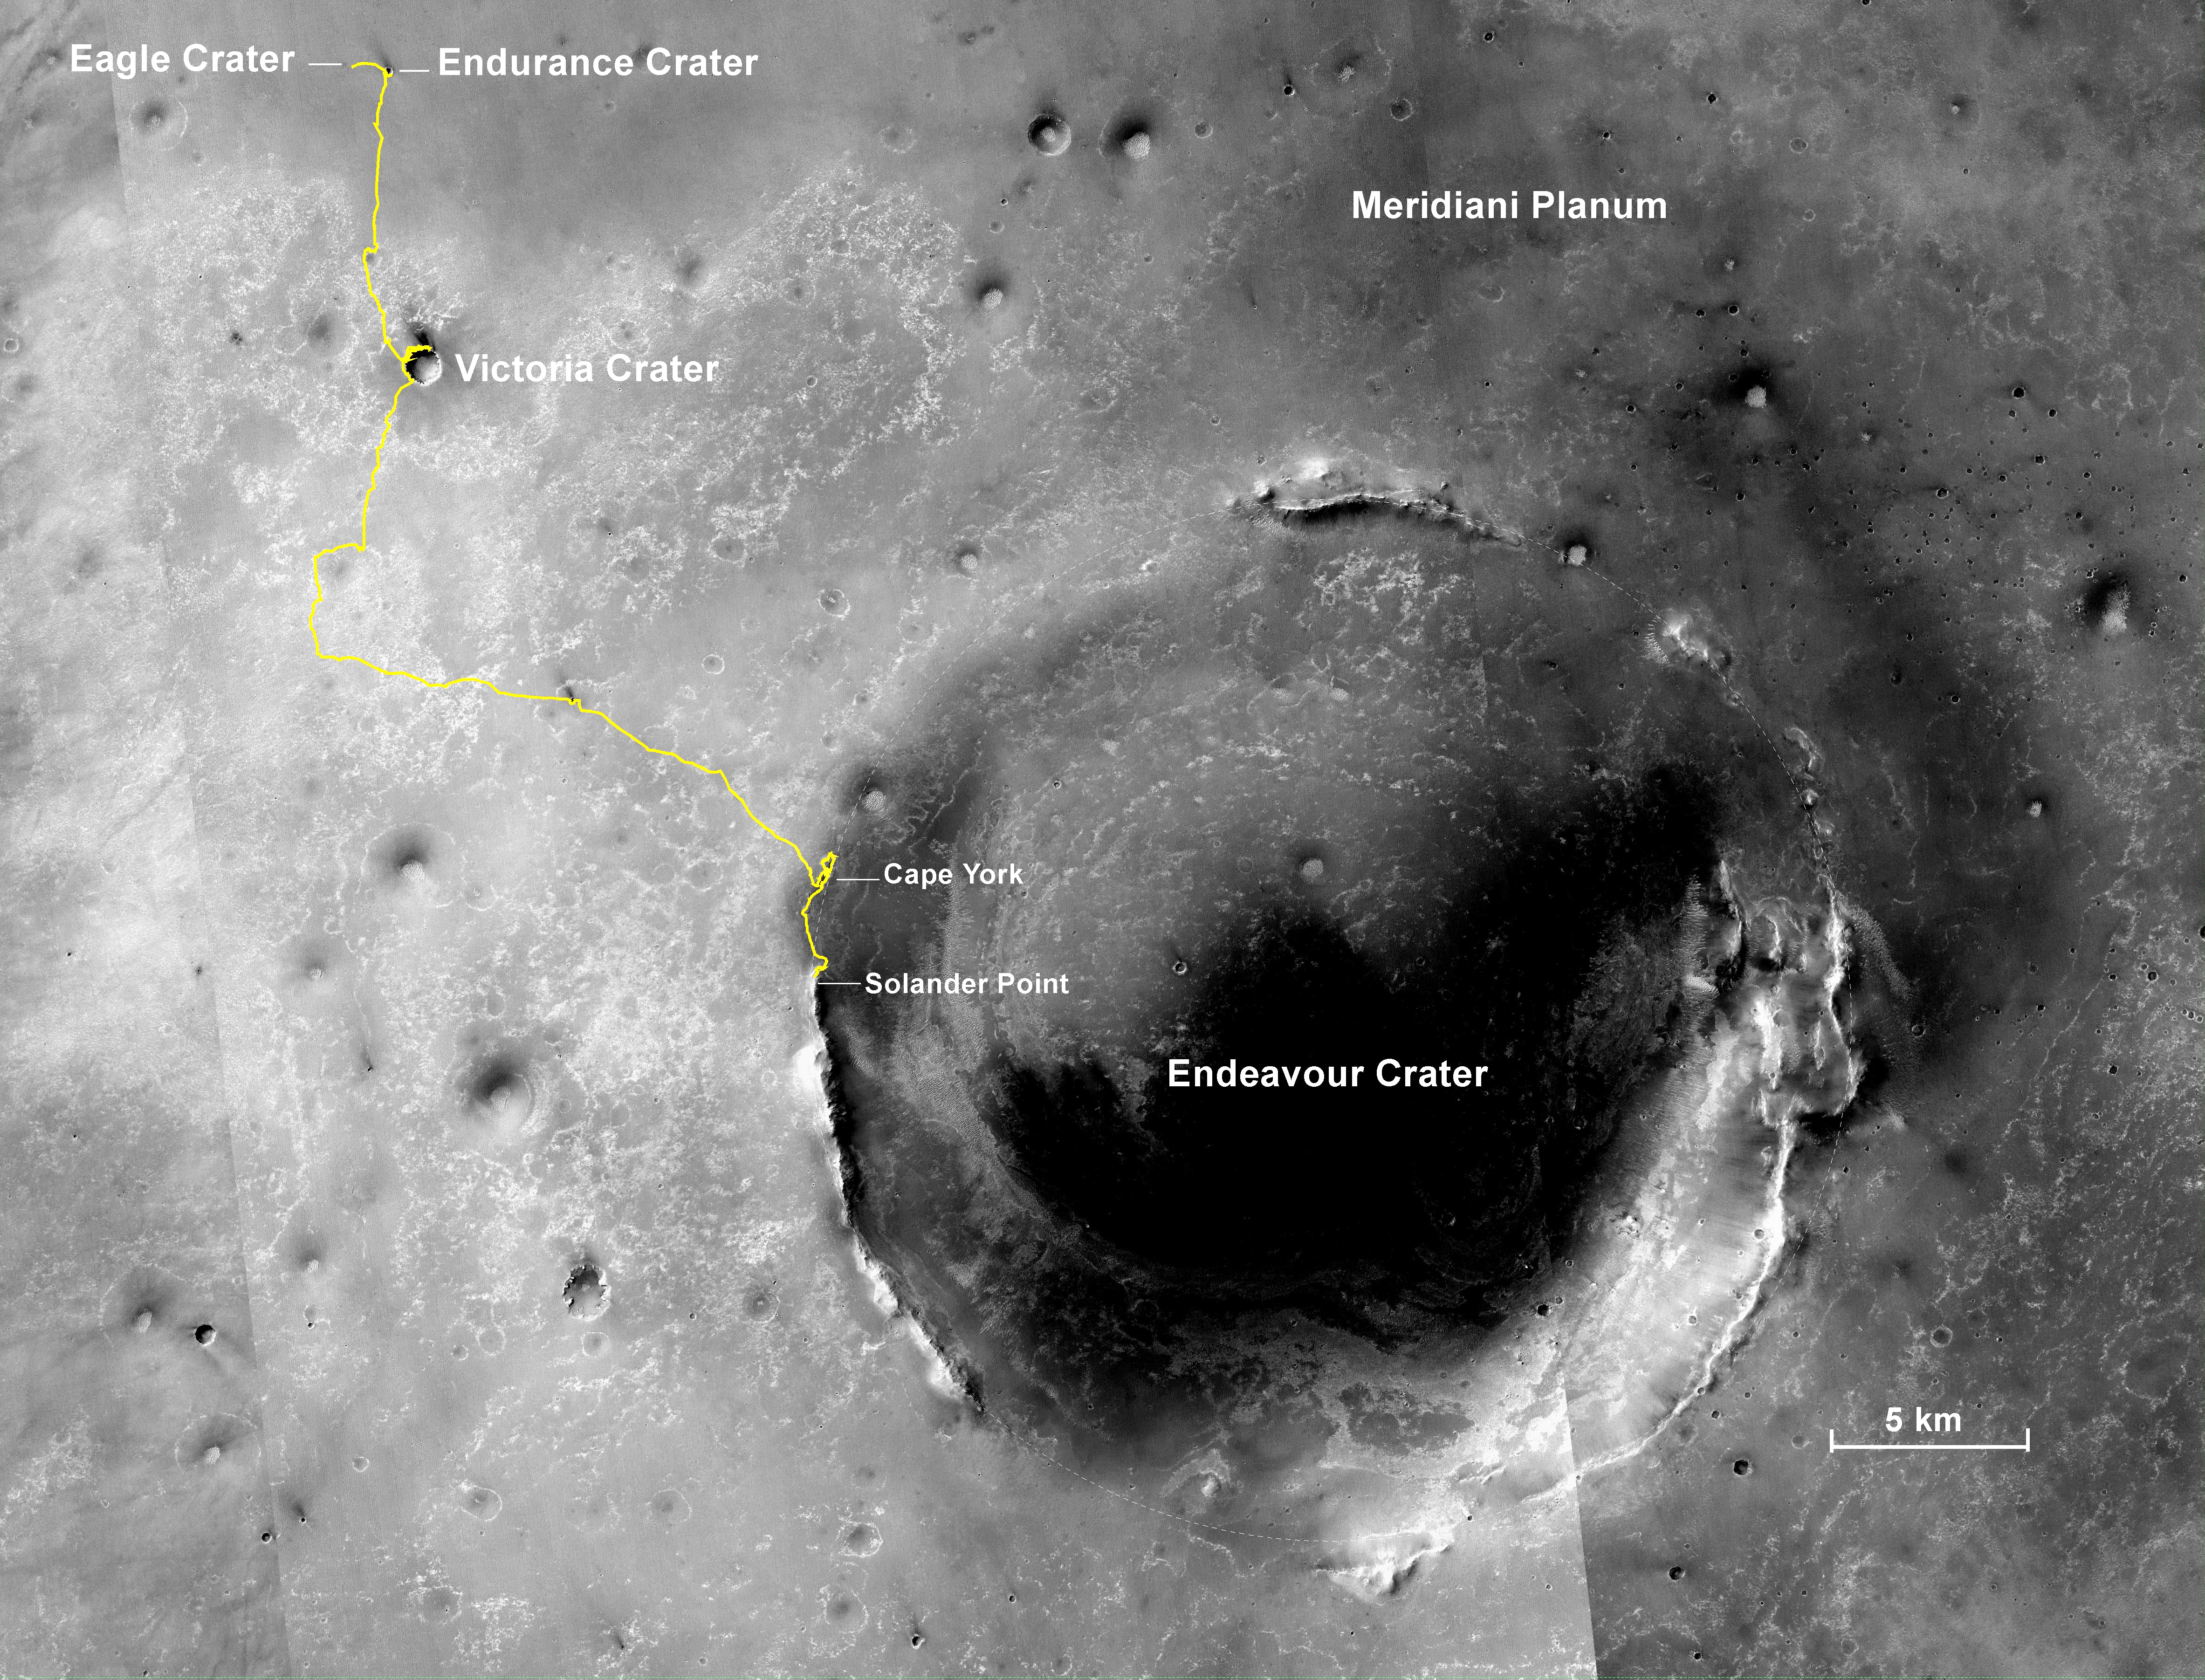

Opportunity’s Journey, Approaching 10th Anniversary

NASA’s Mars Exploration Rover Opportunity has been working on Mars since landing inside Eagle Crater on Jan. 25, 2004 (Universal Time; evening of Jan. 24, Pacific Standard Time). The gold line on this image shows Opportunity’s route from the landing site, in upper left, to the area it is investigating on the western rim of Endeavour Crater as the date approaches for the rover’s 10th anniversary on Mars, in Earth years.

The map shows Opportunity’s location as of the 3,486th Martian day, or sol, of its exploration of Mars (Nov. 13, 2013). By that sol, it had driven 24.01 miles (38.64 kilometers) and was ascending “Murray Ridge” above “Solander Point” on the rim of Endeavour Crater. The features are all within the Meridiani Planum region of equatorial Mars, which was chosen as Opportunity’s landing area because of earlier detection of the mineral hematite from orbit.

The base image for the map is a mosaic of images taken by the Context Camera on NASA’s Mars Reconnaissance Orbiter. The 5-kilometer scale bar is 3.1 miles long, and the diameter of Endeavour Crater is about 14 miles (22 kilometers). North is up.

Opportunity completed its three-month prime mission in April 2004 and has continued operations in bonus extended missions. It has found several types of evidence of ancient environments with abundant liquid water. The Mars Reconnaissance Orbiter reached Mars in 2006, completed its prime mission in 2010, and is also working in an extended mission.

This traverse map was made at the New Mexico Museum of Natural History & Science, Albuquerque. NASA’s Jet Propulsion Laboratory, a division of the California Institute of Technology in Pasadena, manages the Mars Exploration Rover Project and the Mars Reconnaissance Orbiter for the NASA Science Mission Directorate, Washington. Malin Space Science Systems, San Diego, built and operates the orbiter’s Context Camera.

Credit: NASA/JPL-Caltech/MSSS/NMMNHS